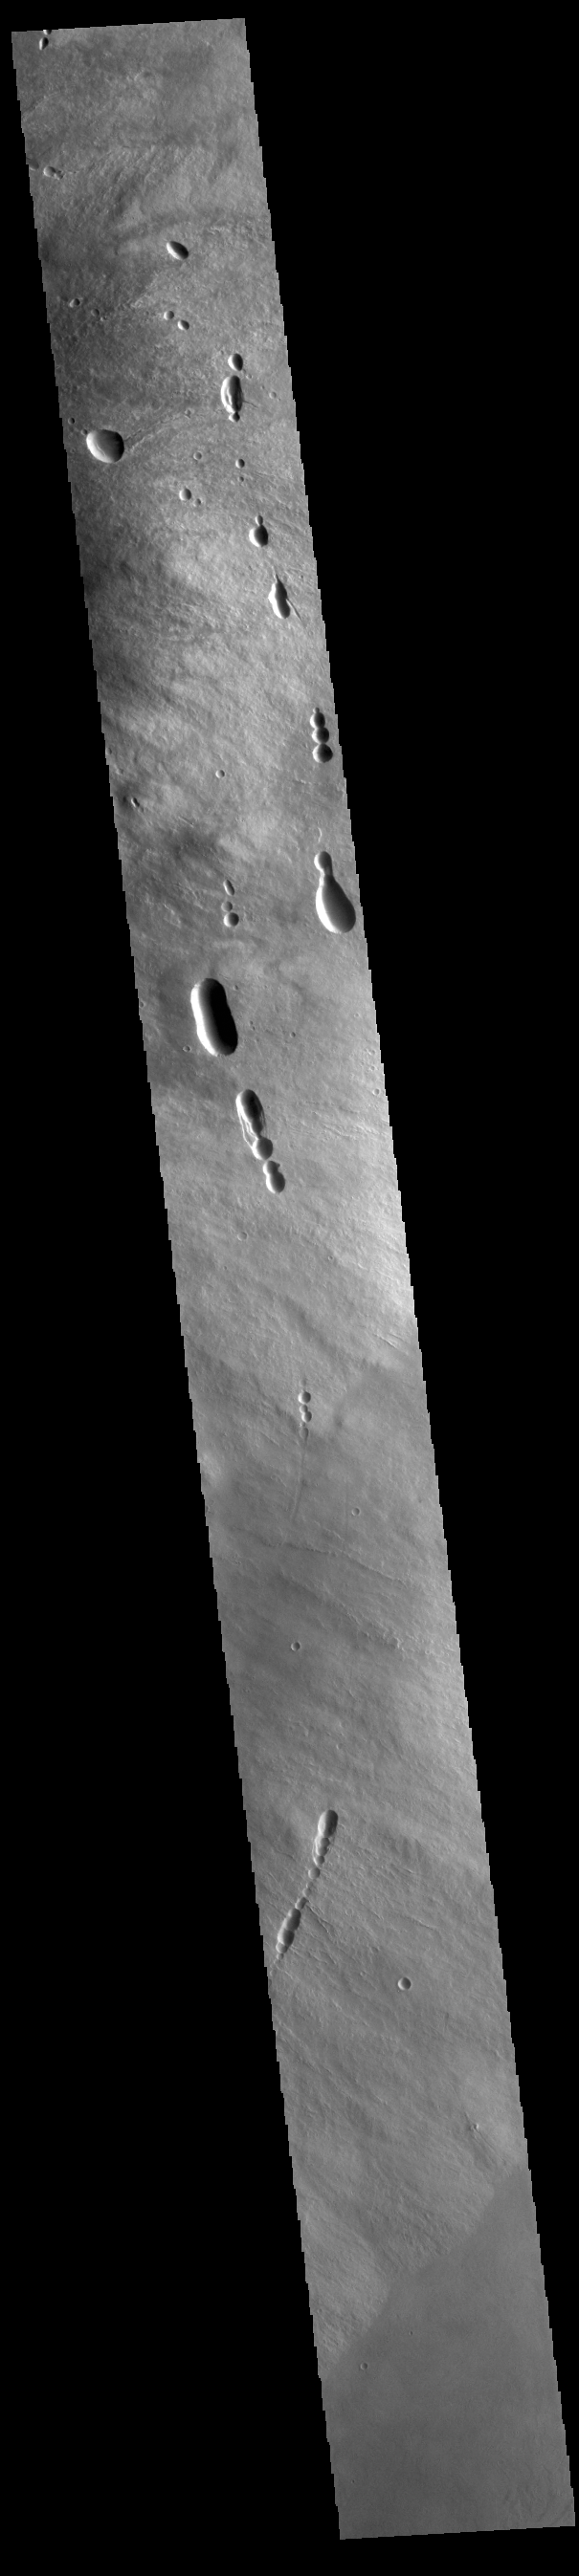

Ascraeus Mons Flank

Today’s image shows the eastern flank of Ascraeus Mons. Several tectonic fractures and collapse features, as well as lava flows, are visible in the image. Ascraeus Mons is the northernmost of the three aligned Tharsis volcanoes and is the tallest at 18 km (11 miles).

Credit: NASA/JPL-Caltech/ASU